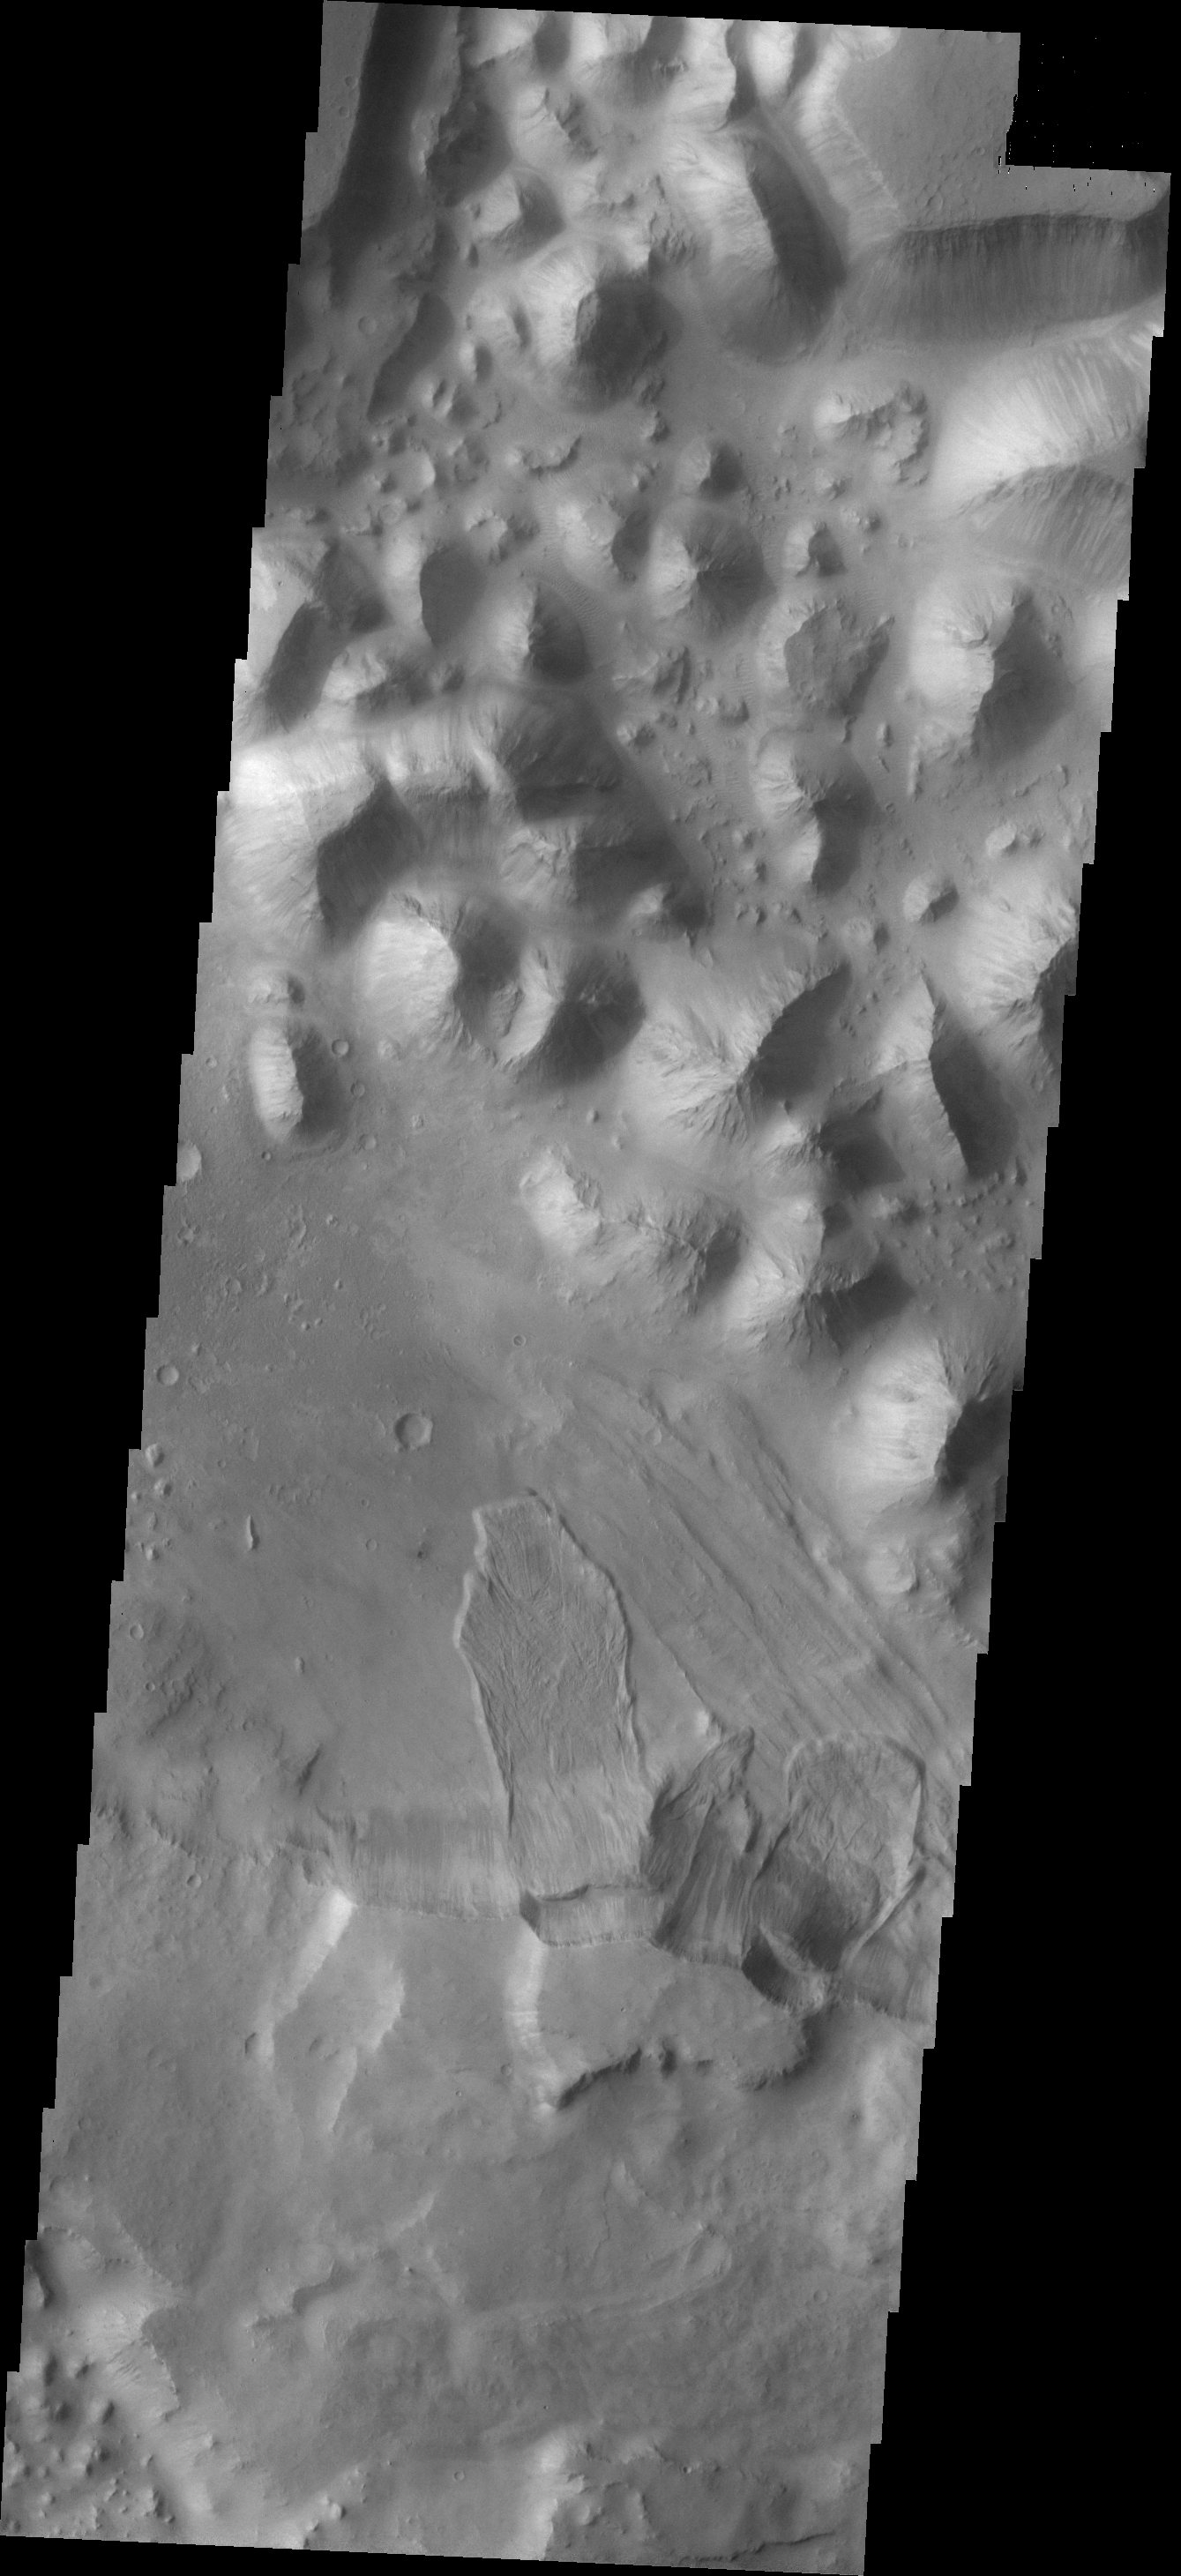

Landslide

The landslide deposits in this VIS image are located in Baetis Chaos.

Credit: NASA/JPL/ASU